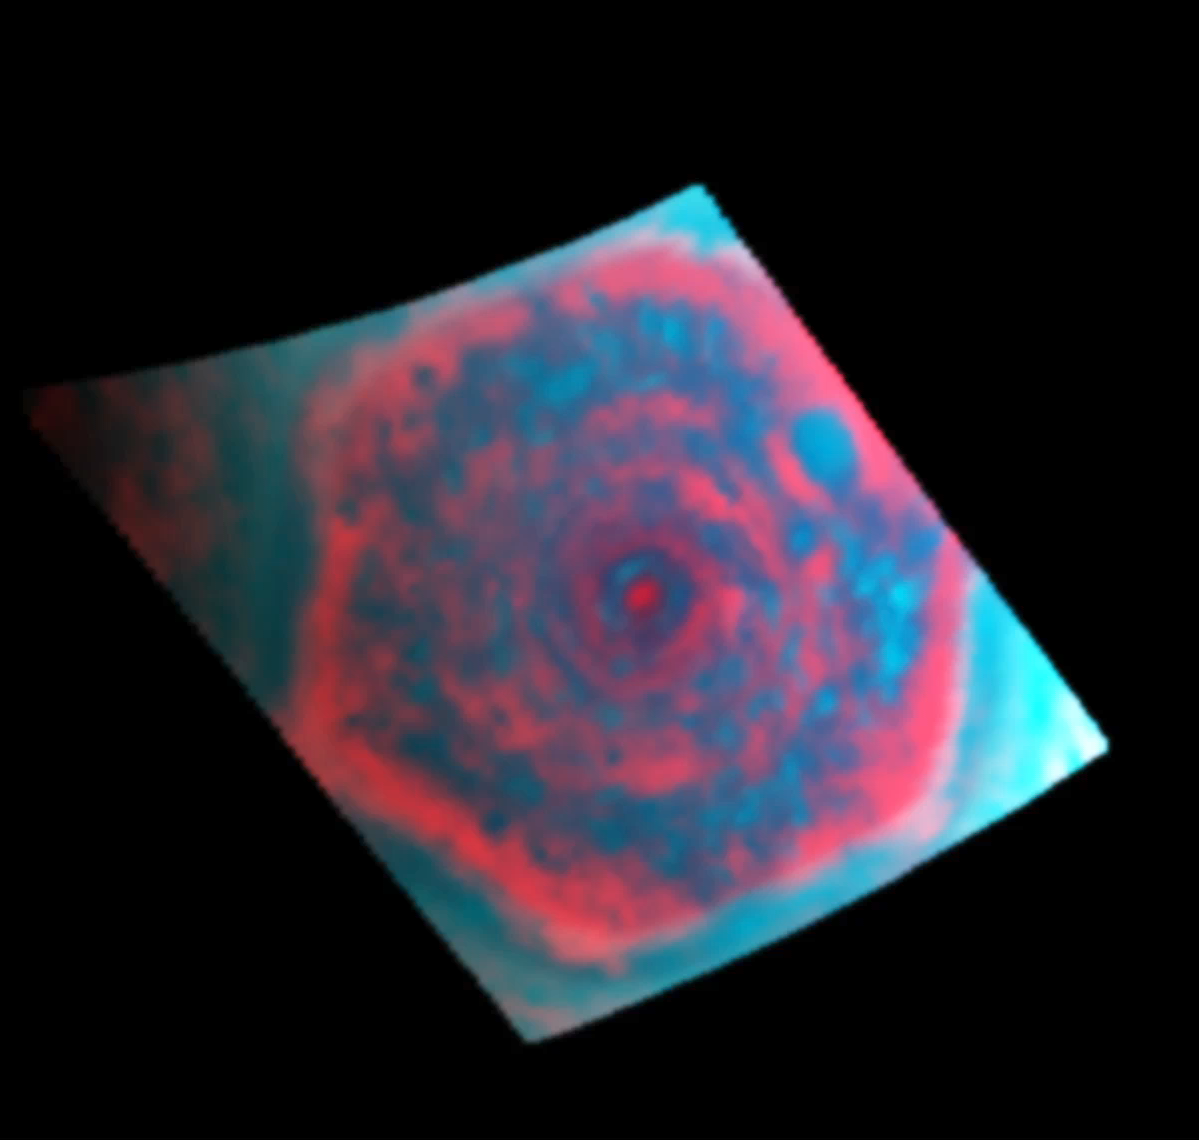

Looking Down on the Hexagon in Infrared

This colorized movie from NASA’s Cassini mission shows a polar projection of the curious six-sided jet stream at Saturn’s north pole known as “the hexagon” in the infrared. The movie covers 2 hours and 53 minutes in real time and it was sped up here. It was made from data obtained by Cassini’s visual and infrared mapping spectrometer in the 5-micron wavelength of radiation.

This channel shows sunlit clouds (aqua) against infrared light emanating from Saturn’s interior (red).

These clouds are about 16 miles (25 kilometers) thick, towering up from deep in the atmosphere where there is around 3 bars of pressure. The relatively large cloud particles block the infrared (red) light from the 3-bar level higher up through the 1-bar level. There, these clouds reflect sunlight (blue/green). Surrounding the clouds are areas of nearly clear skies that allow the infrared light from Saturn’s interior to shine through. Both the clouds and the clear-sky region can be seen rotating counter-clockwise about the pole within both the six-sided jet stream known as “the hexagon” and the circular polar vortex inside the hexagon.

The longitudes of Saturn are fixed in this movie. As the planet spins, the sun appears to rotate clockwise about the pole, causing the tops of the clouds to brighten and dim as the sun passes overhead. The infrared light levels in cloud clearings (red) change largely because of the changing viewing geometry as the planet rotates.

These clouds are composed of relatively large particles and are thick, blocking light so they appear dark. These kinds of clouds tend to lie deep in Saturn’s atmosphere, at about 3 bars of pressure.

Scientists assigned blue to the 0.92 micron wavelength of radiation, green to the 1.06 micron wavelength and red to the 5 micron wavelength.

The images were obtained on June 14, 2013. There are 20 images in this movie, each taken with a 120-millisecond exposure time.

A related version showing the hexagon in infrared as captured from Cassini’s point of view can be seen at PIA17653.

The Cassini-Huygens mission is a cooperative project of NASA, the European Space Agency and the Italian Space Agency. JPL manages the mission for NASA’s Science Mission Directorate, Washington. The California Institute of Technology in Pasadena manages JPL for NASA. The VIMS team is based at the University of Arizona in Tucson.

Credit: NASA/JPL-Caltech/University of Arizona